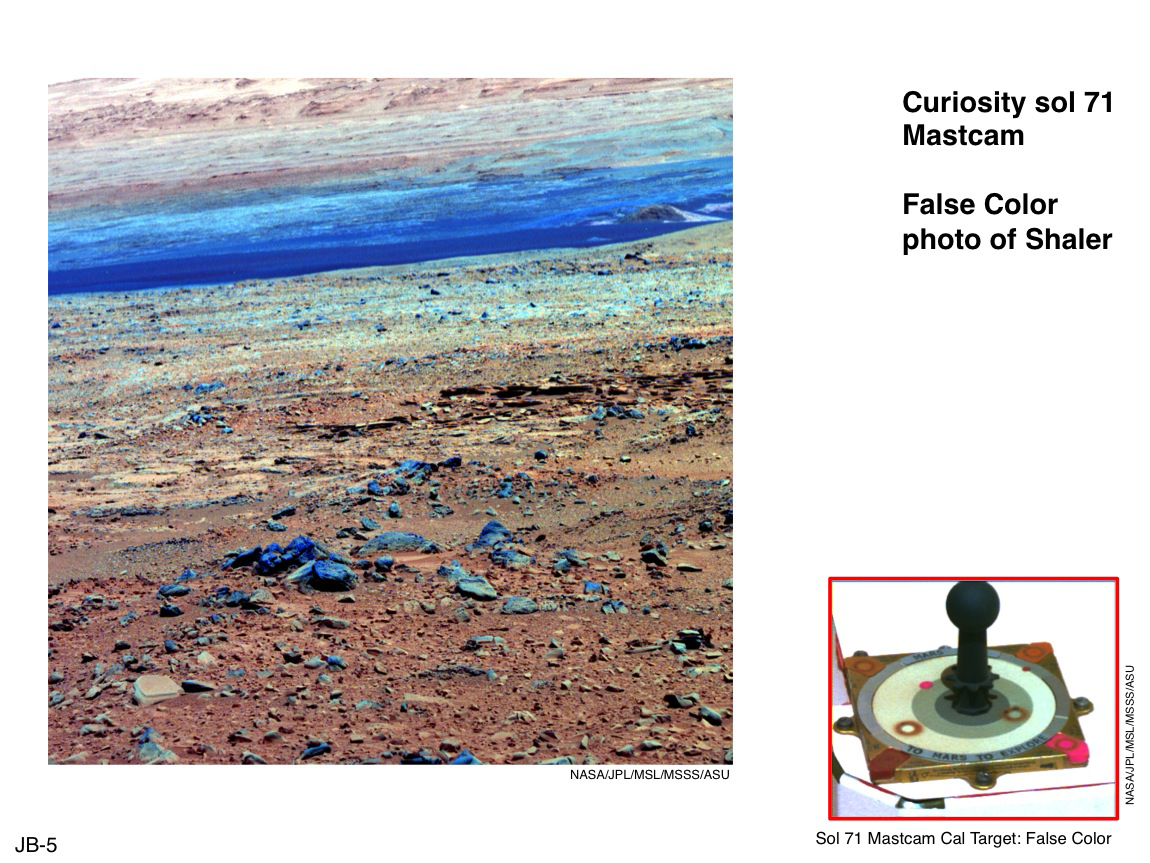

Using False Color from Curiosity’s Mast Camera

This image of terrain inside Mars’ Gale Crater and the inset of the calibration target for the Mast Camera (Mastcam) on NASA’s Mars rover Curiosity illustrate how false color can be used to make differences more evident in the materials in the scene. This red-green-blue composite was generated from images using the Mastcam’s narrowband science filters at wavelengths of 751 nanometers, 527 nanometers and 445 nanometers. Researchers use false-color composites like this to enhance otherwise subtle human-vision color differences and potentially learn more about the composition and mineralogy of rocks and soils on Mars. A “natural” color version of the same scene, at PIA16801, provides a comparison to this false-color version.

This scene includes a layered outcrop called “Shaler.” The Mastcam took this image during the 71st Martian day, or sol, of Curiosity’s work on Mars (Oct. 17, 2012).

NASA’s Jet Propulsion Laboratory, Pasadena, Calif., manages the Mars Science Laboratory Project and the mission’s Curiosity rover for NASA’s Science Mission Directorate in Washington. The rover was designed and assembled at JPL, a division of the California Institute of Technology in Pasadena.

Credit: NASA/JPL-Caltech/MSSS